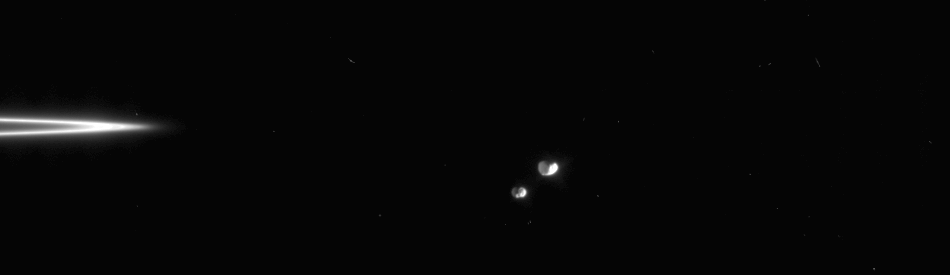

Janus-Epimetheus Swing

Janus-Epimetheus Swing

In this movie sequence, Cassini watches Saturn’s moon Janus and Epimetheus in their orbital dance as the F ring slides out of view.

These two moons are locked in a gravitational tango that causes them to swap positions about every four years, with one becoming the innermost of the pair and the other becoming the outermost.

The movie was created from eight original images taken over the course of 11 minutes as the spacecraft’s narrow angle camera remained pointed toward Epimetheus. Although Janus (181 kilometers, or 113 miles across) moves a greater distance across the field of view, Epimetheus (116 kilometers, or 72 miles across) also moved perceptibly during this time. The images were aligned to keep Epimetheus close to the center of the scene. Additional frames were inserted between the eight Cassini images to smooth the appearance of the moons’ movement–a scheme called interpolation.

The images were taken in visible light with the Cassini spacecraft narrow-angle camera on Sept. 8, 2005, at a distance of approximately 1.8 million kilometers (1.1 million miles) from Janus and 1.7 million kilometers (1 million miles) from Epimetheus. Image scale is 11 kilometers (7 miles) per pixel on Janus and 10 kilometers (6 miles) per pixel.

The Cassini-Huygens mission is a cooperative project of NASA, the European Space Agency and the Italian Space Agency. The Jet Propulsion Laboratory, a division of the California Institute of Technology in Pasadena, manages the mission for NASA’s Science Mission Directorate, Washington, D.C. The Cassini orbiter and its two onboard cameras were designed, developed and assembled at JPL. The imaging operations center is based at the Space Science Institute in Boulder, Colo.

Credit: NASA/JPL/Space Science Institute